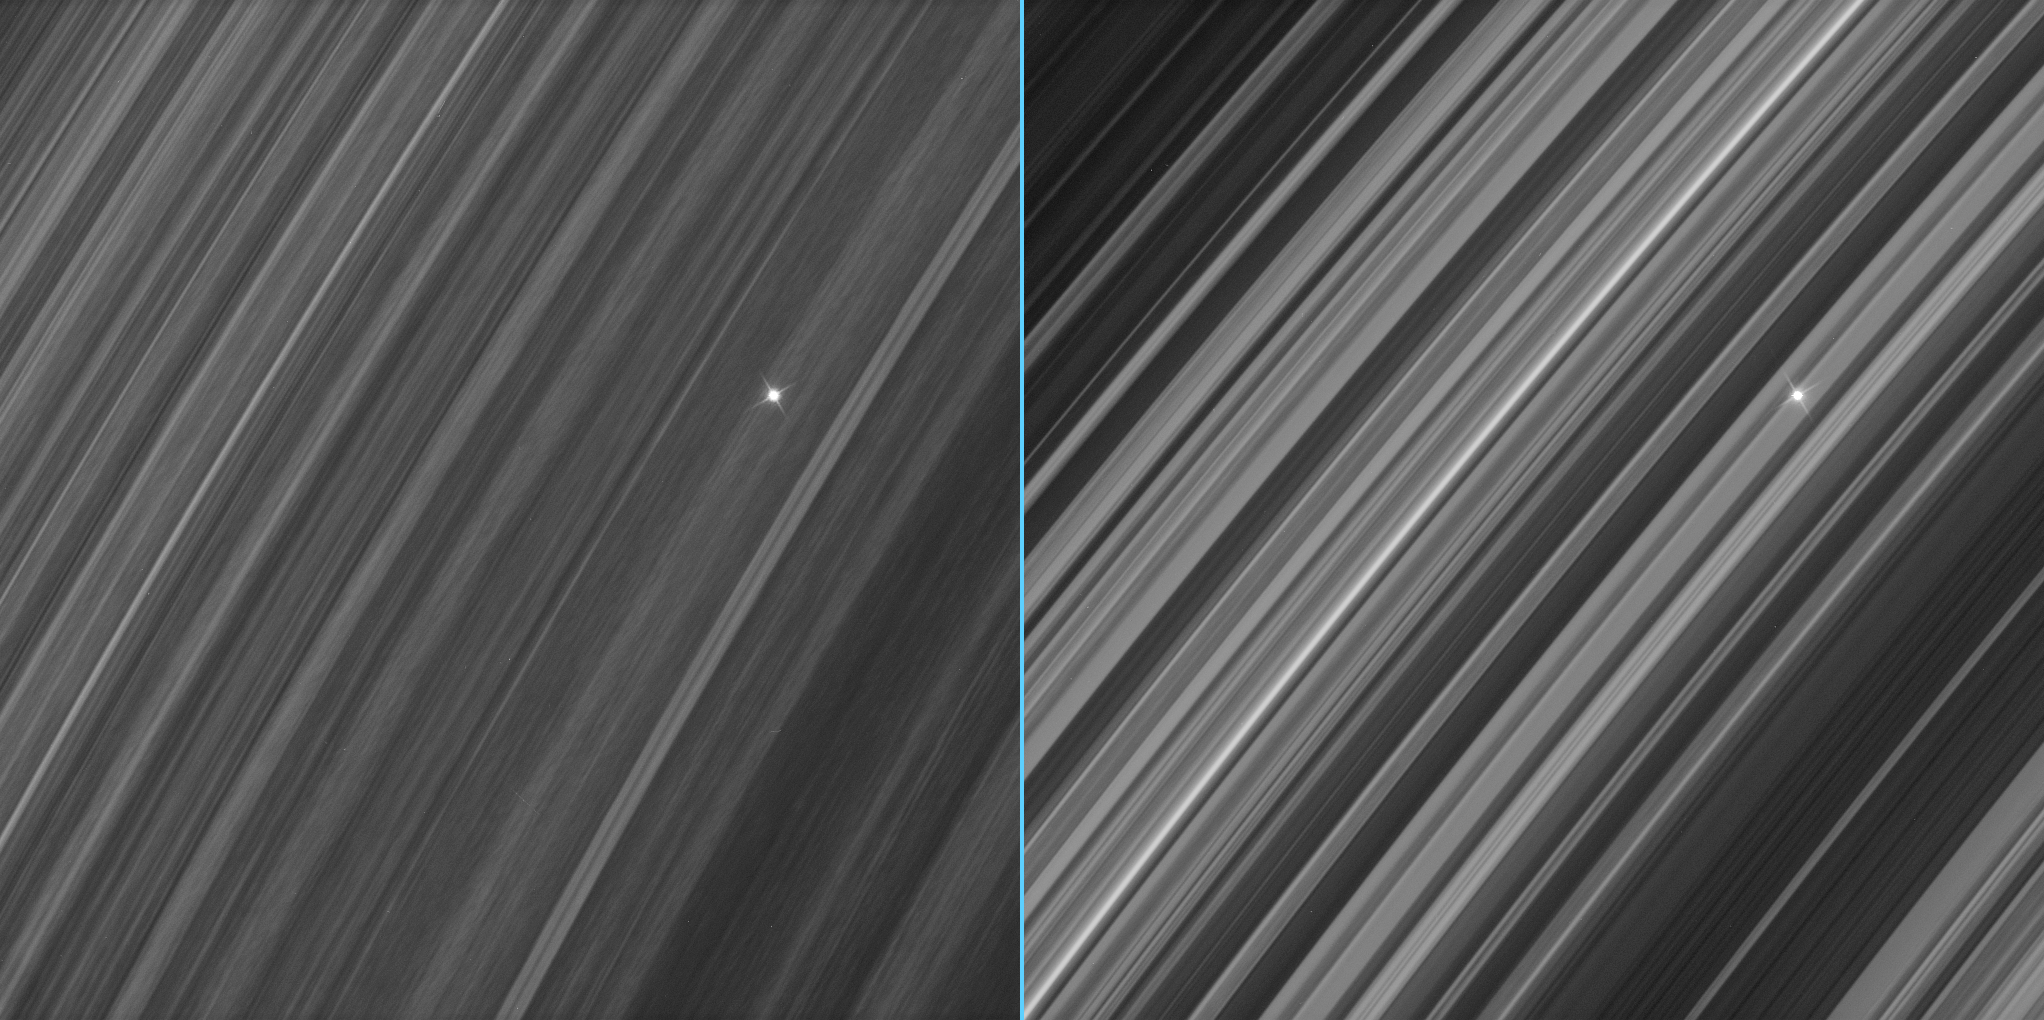

The B Ring Variations

These side-by-side views of a star seen through Saturn’s densely populated B ring show marked contrast between the region where spokes — the ghostly radial features periodically seen in the B ring — are produced and regions where no spokes are seen.

In the view at left, the ring displays an uneven grainy texture, with a great deal of variability in brightness along the direction of ring particle motion. In the view at right, the ring is far smoother and more uniform along the same longitudinal direction.

Ring scientists on the Cassini Imaging Team are studying images such as these to understand the processes by which spokes are created. This difference in appearance from one location to another on the ring could provide the researchers with helpful insights into the features’ formation.

The views were acquired about half an hour apart as the Cassini spacecraft looked toward the unlit side of the rings from about 33 degrees above the ringplane.

The images were taken in visible light with the Cassini spacecraft narrow-angle camera on Sept. 26, 2006 at a distance of approximately 515,000 kilometers (320,000 miles) from Saturn and at a Sun-Saturn-spacecraft, or phase, angle of 102 degrees. Image scale is about 3 kilometers (2 miles) per pixel.

The Cassini-Huygens mission is a cooperative project of NASA, the European Space Agency and the Italian Space Agency. The Jet Propulsion Laboratory, a division of the California Institute of Technology in Pasadena, manages the mission for NASA’s Science Mission Directorate, Washington, D.C. The Cassini orbiter and its two onboard cameras were designed, developed and assembled at JPL. The imaging operations center is based at the Space Science Institute in Boulder, Colo.

Credit: NASA/JPL/Space Science Institute